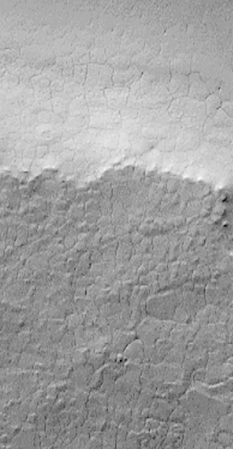

South Melea Planum, By The Dawn’s Early Light

MOC “sees” by the dawn’s early light! This picture was taken over the high southern polar latitudes during the first week of May 1999. The area shown is currently in southern winter darkness. Because sunlight is scattered over the horizon by aerosols–dust and ice particles–suspended in the atmosphere, sufficient light reaches regions within a few degrees of the terminator (the line dividing night and day) to be visible to the Mars Global Surveyor Mars Orbiter Camera (MOC) when the maximum exposure settings are used.

This picture shows a polygonally-patterned surface on southern Malea Planum. At the time the picture was taken, the sun was more than 4.5° below the northern horizon. The scene covers an area 3 kilometers (1.9 miles) wide, with the illumination from the top of the picture.

In this frame, the surface appears a relatively uniform gray. At the time the picture was acquired, the surface was covered with south polar wintertime frost. The highly reflective frost, in fact, may have contributed to the increased visibility of this surface.

This “twilight imaging” technique for viewing Mars can only work near the terminator; thus in early May only regions between about 67°S and 74°S were visible in twilight images in the southern hemisphere, and a similar narrow latitude range could be imaged in the northern hemisphere. MOC cannot “see” in the total darkness of full-borne night.

Malin Space Science Systems and the California Institute of Technology built the MOC using spare hardware from the Mars Observer mission. MSSS operates the camera from its facilities in San Diego, CA. The Jet Propulsion Laboratory’s Mars Surveyor Operations Project operates the Mars Global Surveyor spacecraft with its industrial partner, Lockheed Martin Astronautics, from facilities in Pasadena, CA and Denver, CO.

Credit: NASA/JPL/MSSS